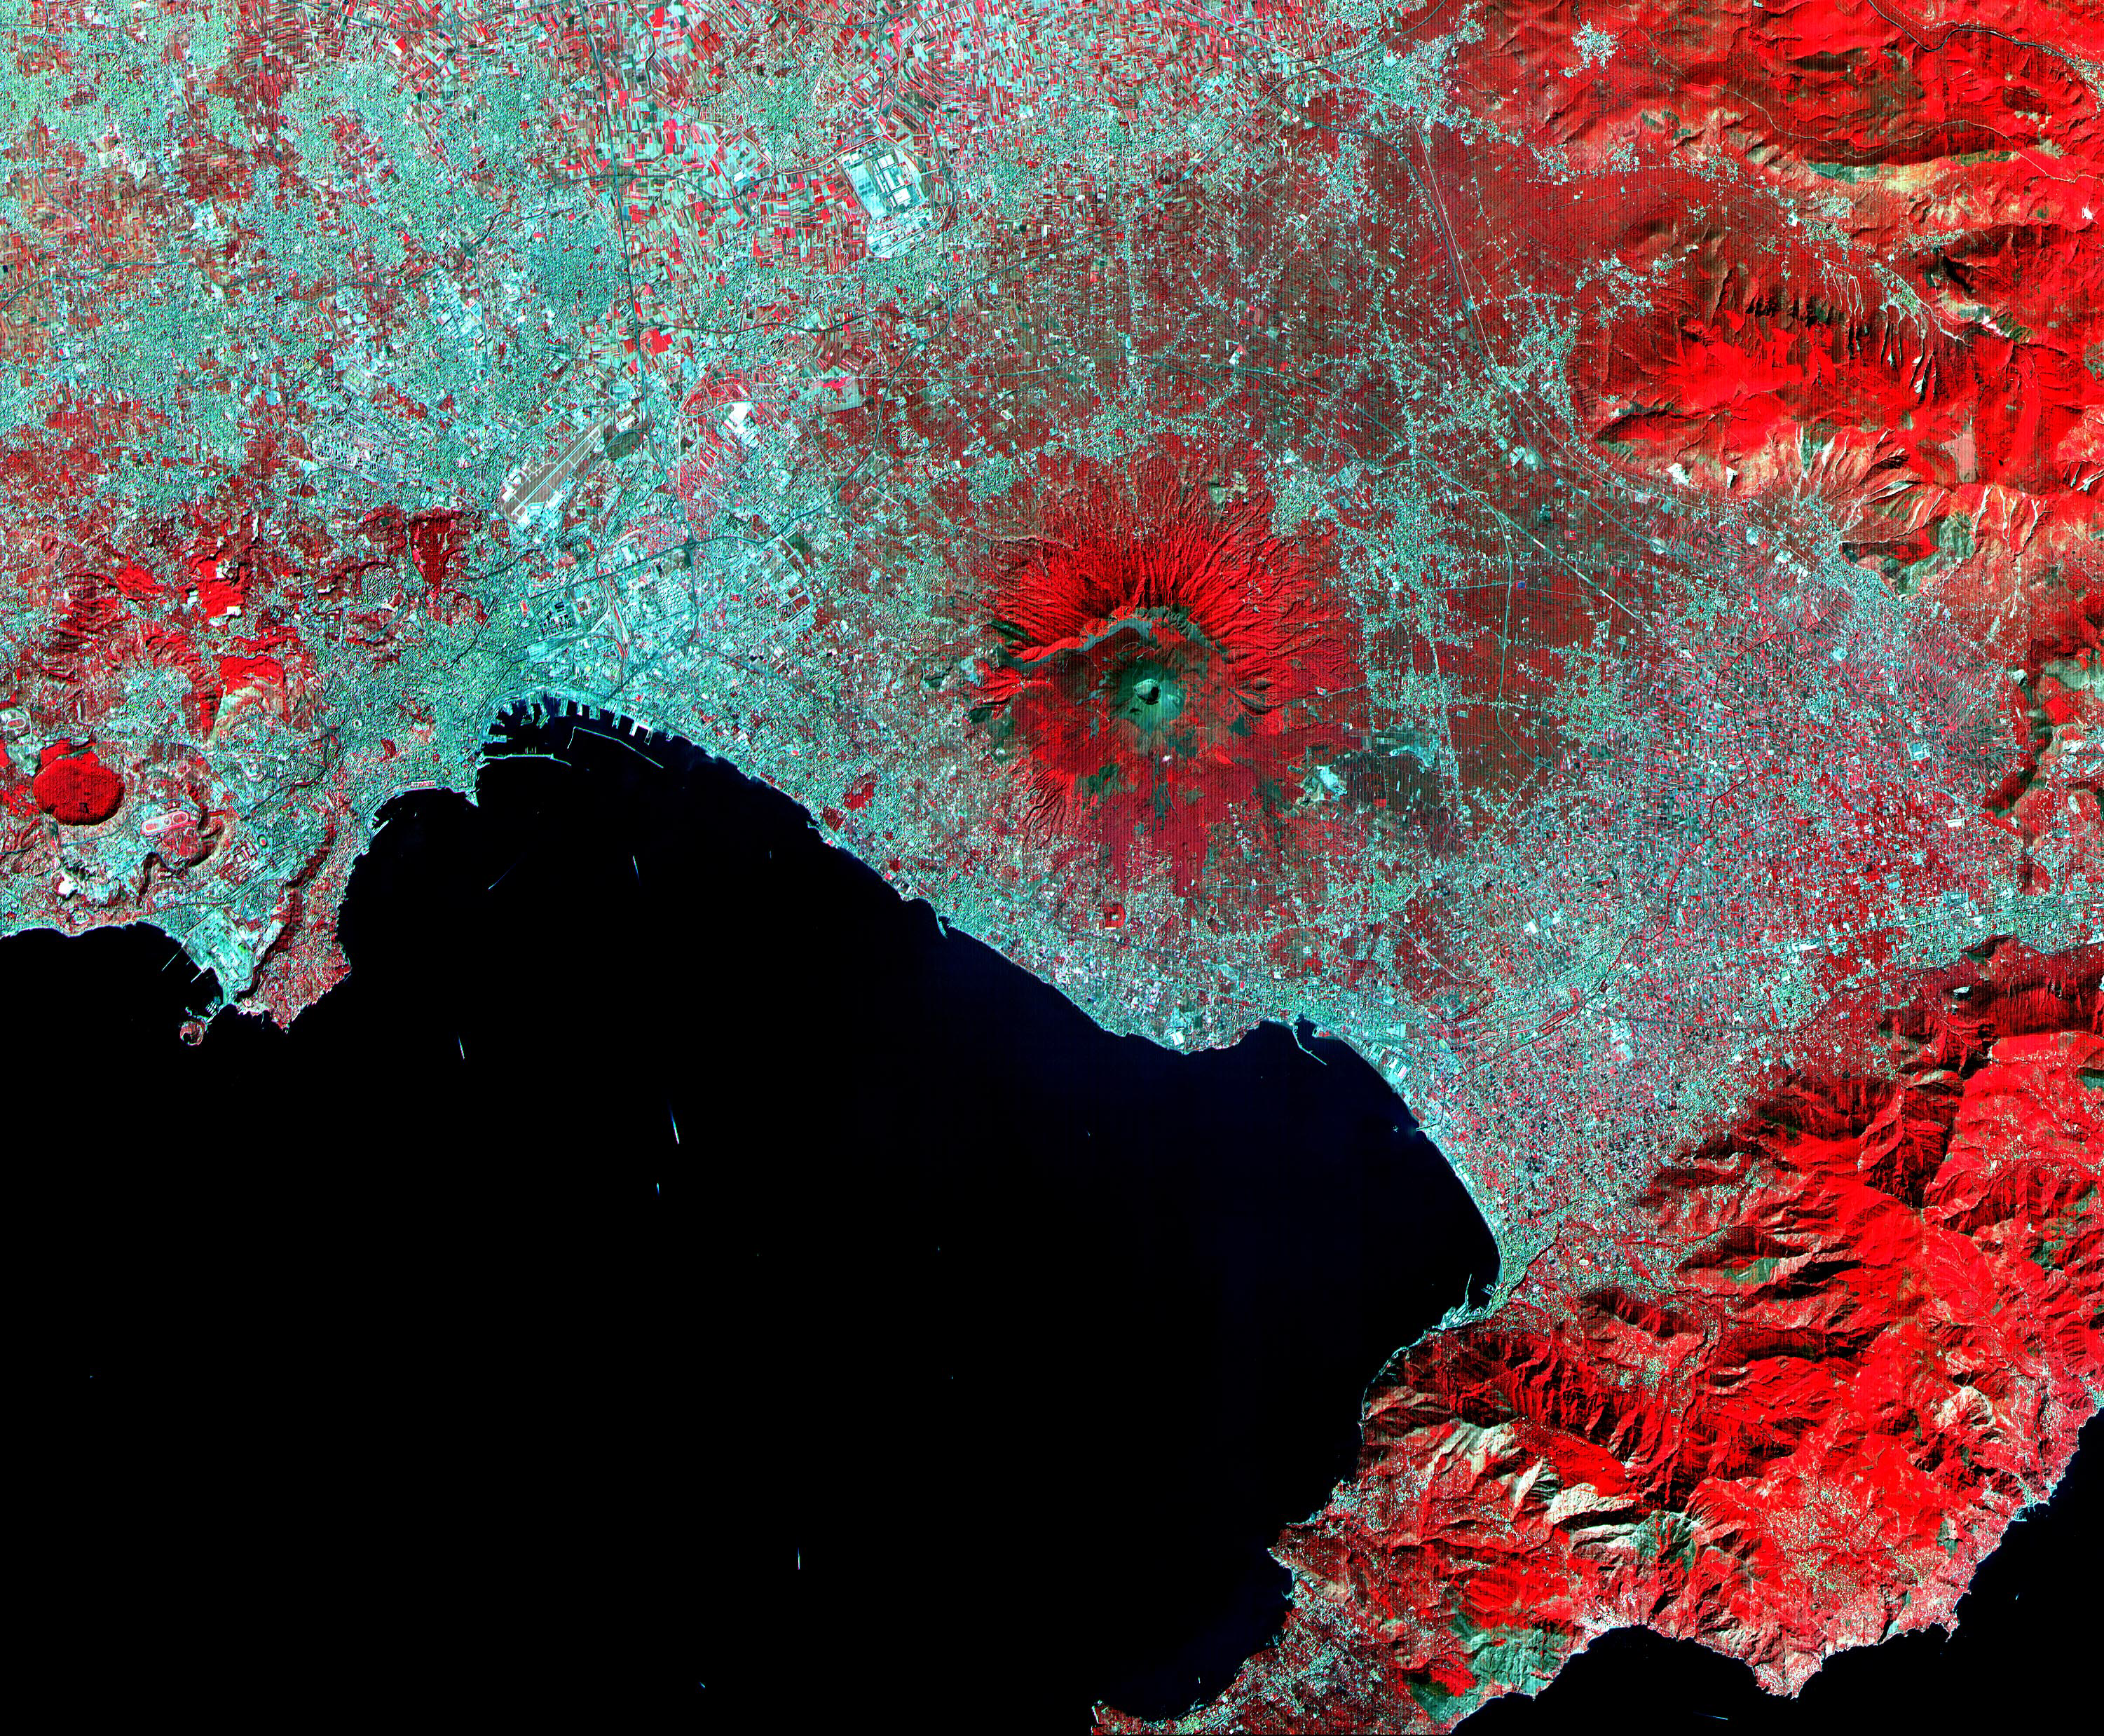

Mt. Vesuvius, Italy

This ASTER image of Mt. Vesuvius Italy was acquired September 26, 2000, and covers an area of 36 by 45 km. Vesuvius overlooks the city of Naples and the Bay of Naples in central Italy. In 79 AD, Vesuvius erupted cataclysmically, burying all of the surrounding cites with up to 30 m of ash. The towns of Pompeii and Herculanaeum were rediscovered in the 18th century, and excavated in the 20th century. They provide a snapshot of Roman life from 2000 years ago: perfectly preserved are wooden objects, food items, and the casts of hundreds of victims. Vesuvius is intensively monitored for potential signs of unrest that could signal the beginning of another eruption. The image is centered at 40.8 degrees north latitude, 14.4 degrees east longitude.

The U.S. science team is located at NASA’s Jet Propulsion Laboratory, Pasadena, Calif. The Terra mission is part of NASA’s Science Mission Directorate.

Credit: NASA/GSFC/METI/ERSDAC/JAROS, and U.S./Japan ASTER Science Team